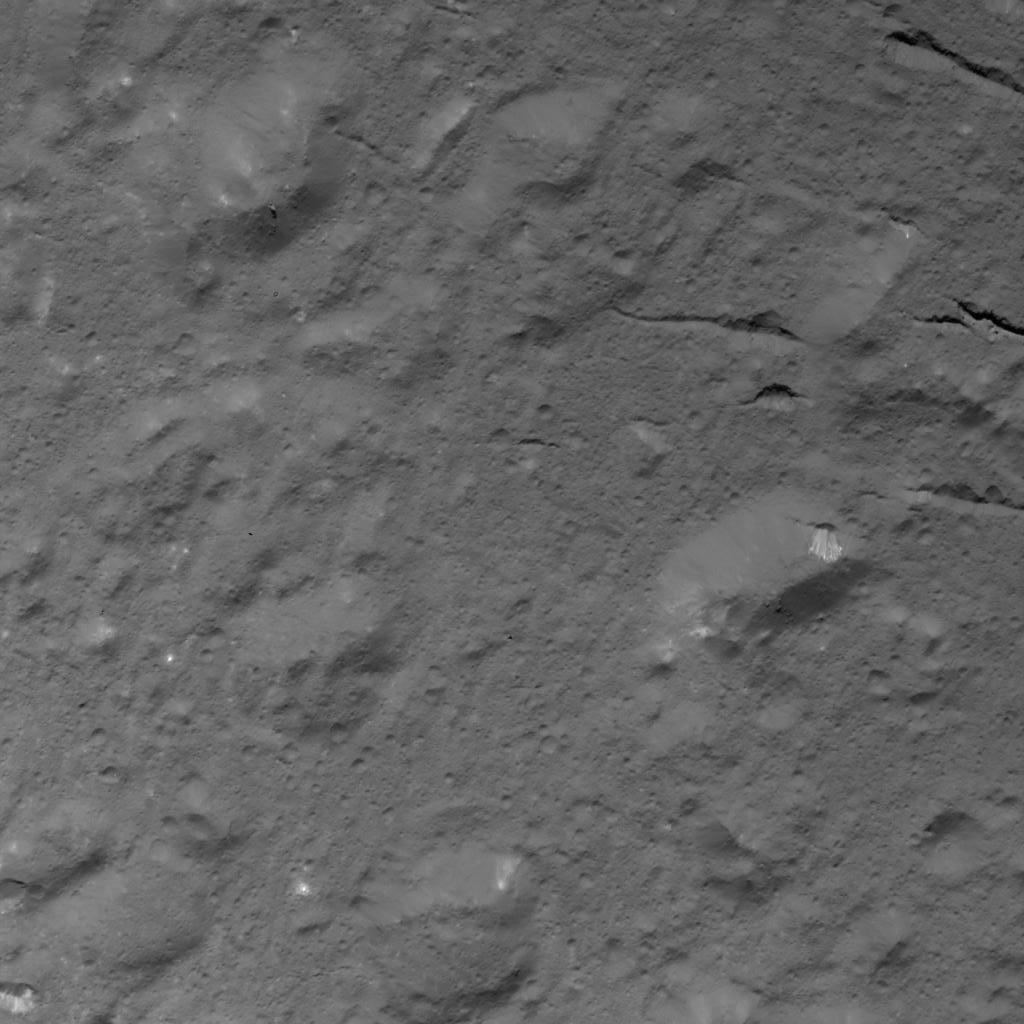

Domes and Fractures in Occator Crater

This image was obtained by NASA’s Dawn spacecraft on July 3, 2018 from an altitude of about 28 miles (44 kilometers).

The center of this picture is located at about 18.0 degrees north latitude and 238.0 degrees east longitude.

Dawn’s mission is managed by JPL for NASA’s Science Mission Directorate in Washington. Dawn is a project of the directorates Discovery Program, managed by NASA’s Marshall Space Flight Center in Huntsville, Alabama. JPL is responsible for overall Dawn mission science. Orbital ATK Inc., in Dulles, Virginia, designed and built the spacecraft. The German Aerospace Center, Max Planck Institute for Solar System Research, Italian Space Agency and Italian National Astrophysical Institute are international partners on the mission team.

Credit: NASA/JPL-Caltech/UCLA/MPS/DLR/IDA